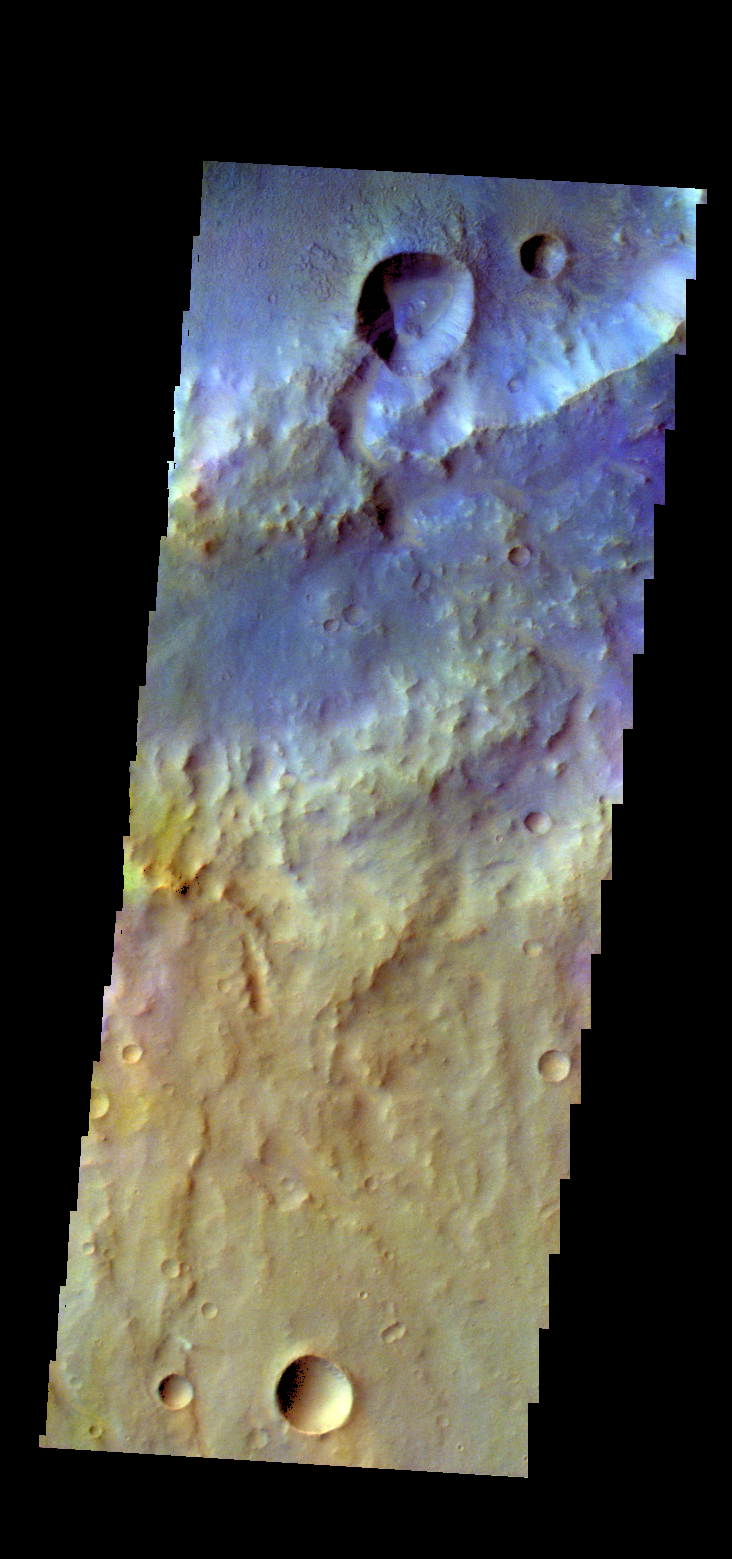

Terra Cimmeria – False Color

The THEMIS camera contains 5 filters. The data from different filters can be combined in multiple ways to create a false color image. These false color images may reveal subtle variations of the surface not easily identified in a single band image. Today’s false color image shows part of the plains of Terra Cimmeria.

Credit: NASA/JPL-Caltech/ASU